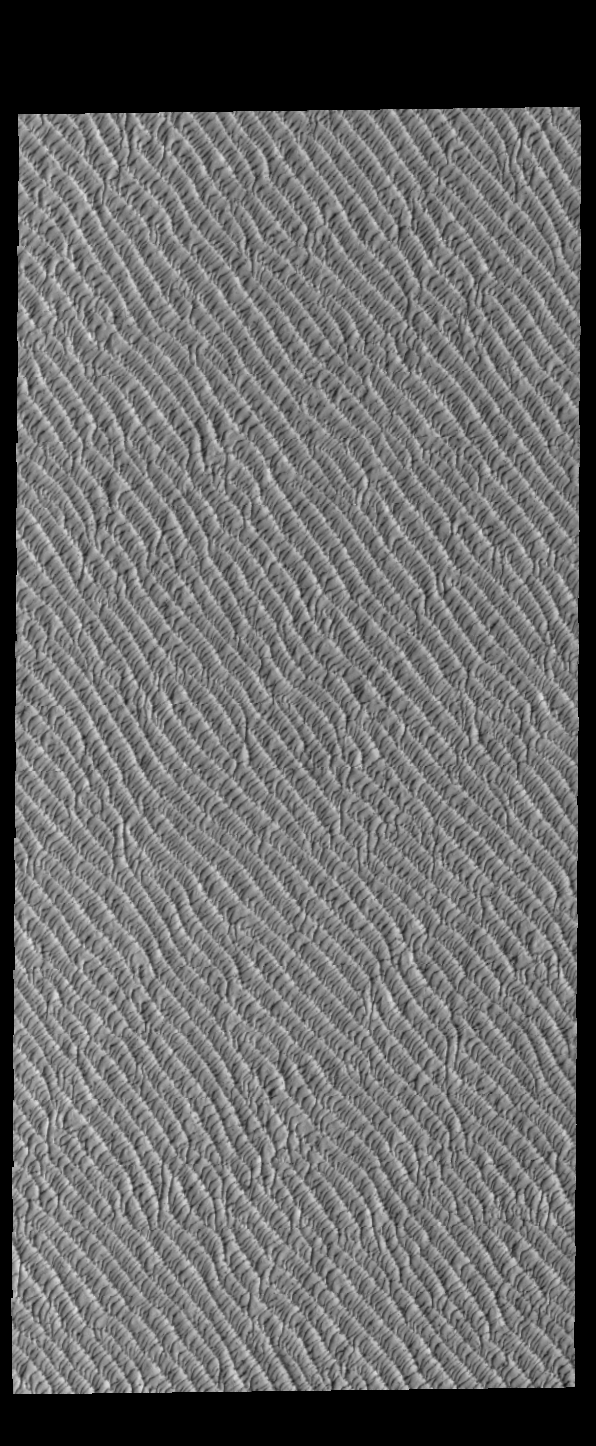

Olympia Undae

This VIS image of Olympia Undae was collected during north polar spring. The dunes are still partially covered by the winter frosts; as the region heats up the frost will dissipate to reveal the dark sand beneath. The density of dunes and the alignments of the dune crests varies with location, controlled by the amount of available sand and the predominant winds over time.

Olympia Undae is a vast dune field in the north polar region of Mars. It consists of a broad sand sea or erg that partly rings the north polar cap from about 120° to 240°E longitude and 78° to 83°N latitude. The dune field covers an area of approximately 470,000 km2 (bigger than California, smaller than Texas). Olympia Undae is the largest continuous dune field on Mars. Olympia Undae is not the only dune field near the north polar cap, several other smaller fields exist in the same latitude, but in other ranges of longitude, e.g. Abolos and Siton Undae. Barchan and transverse dune forms are the most common. In regions with limited available sand individual barchan dunes will form, the surface beneath and between the dunes is visible. In regions with large sand supplies, the sand sheet covers the underlying surface, and dune forms are found modifying the surface of the sand sheet. In this case transverse dunes are more common. Barchan dunes “point” down wind, transverse dunes are more linear and form parallel to the wind direction. The “square” shaped transverse dunes in Olympia Undae are due to two prevailing wind directions.

Credit: NASA/JPL-Caltech/ASU